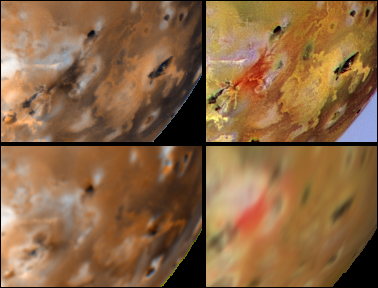

Changes around Marduk Between Voyager, and Galileo’s First Two Orbits

Detail of changes around Marduk on Jupiter’s moon Io as seen by Voyager 1 in 1979 (upper left) and NASA’s Galileo spacecraft between June 1996 (lower left) and September 1996 (upper and lower right). The new dark red linear feature extending southeast from Marduk is about 250 kilometers long and may be a volcanic fissure. The flow-like feature at the bottom of the images is distinct in the Voyager data, indistinct in the June Galileo data, but distinct again in the September Galileo data. This may be due to the different lighting conditions rather than volcanic activity. The Voyager 1 image uses the green, blue, and violet filters. The upper right September 1996 image from Galileo uses the violet and green filters of the solid state imaging system aboard the Galileo spacecraft and a synthetic blue to simulate Voyager colors. The lower June and September, 1996 Galileo images use the imaging system’s near-infrared (756 nm), green, and violet filters. North is to the top in all frames.

The Jet Propulsion Laboratory, Pasadena, CA manages the Galileo mission for NASA’s Office of Space Science, Washington, DC. JPL is an operating division of California Institute of Technology (Caltech).

Credit: NASA/JPL/University of Arizona